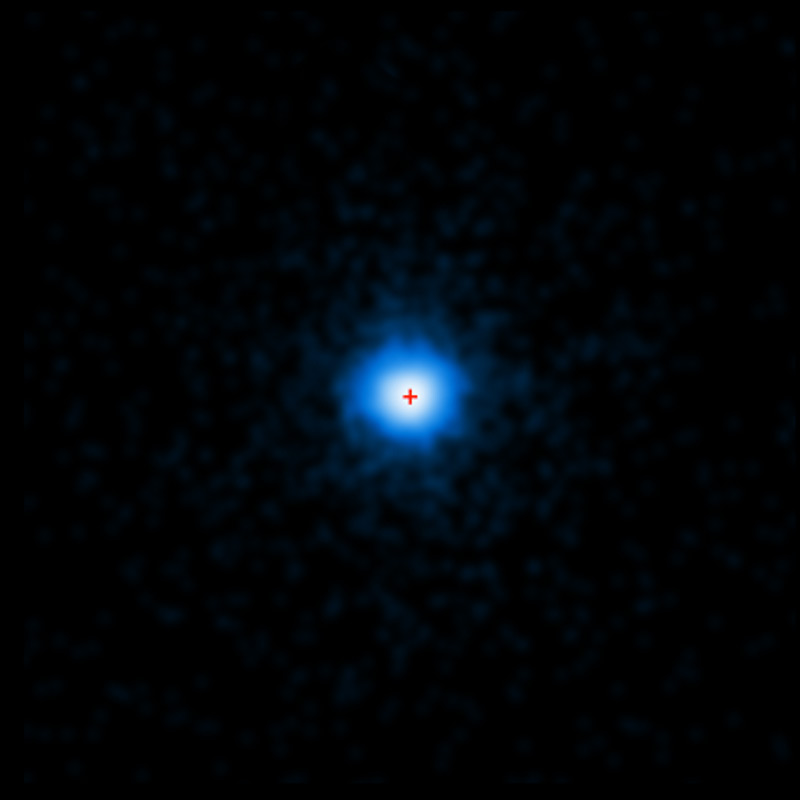

Chandra Image of GRB 110328A

NASA's Chandra X-ray Observatory completed this four-hour exposure of GRB 110328A on April 4, 2011. The center of the X-ray source corresponds to the very center of the host galaxy imaged by Hubble, indicated by the red cross in the image.

Credit: NASA, CXC, and A. Levan (University of Warwick)